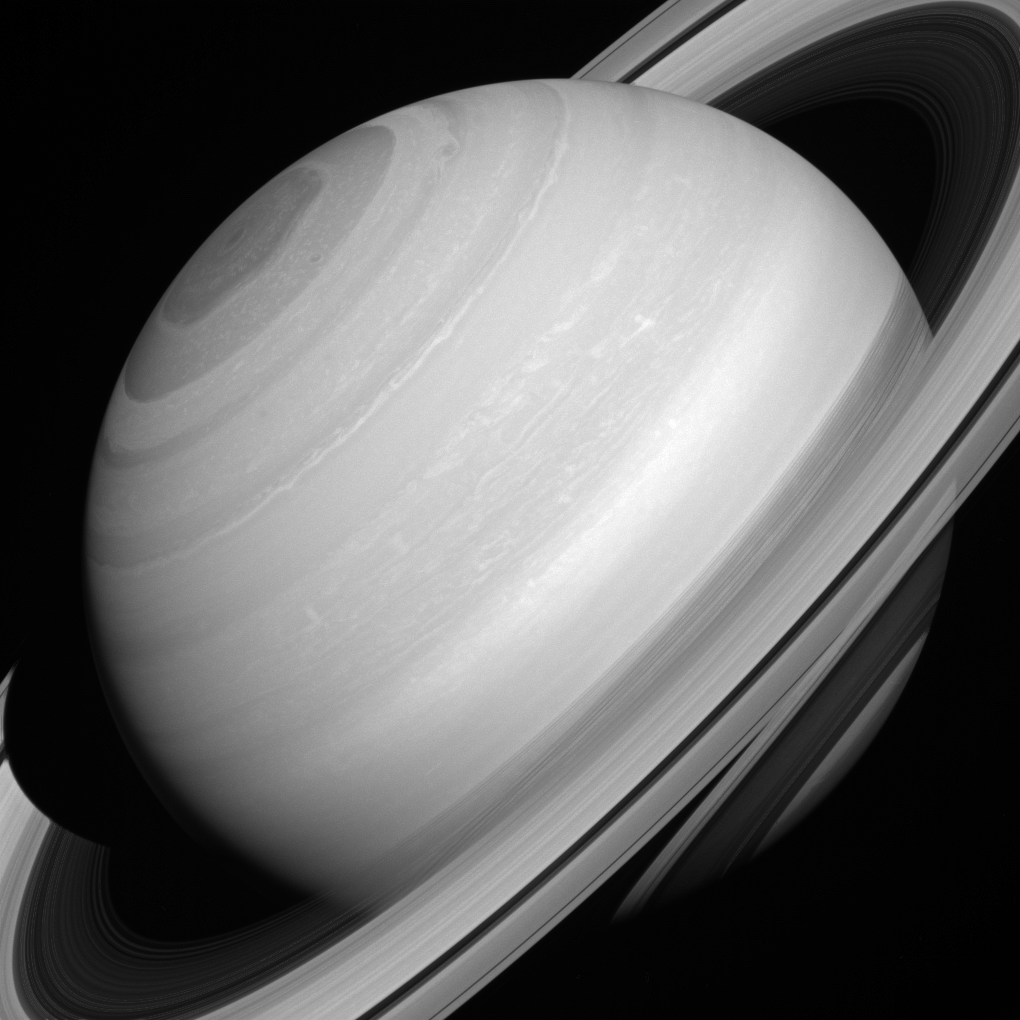

Translucent Rings

Although solid-looking in many images, Saturn’s rings are actually translucent. In this picture, we can glimpse the shadow of the rings on the planet through (and below) the A and C rings themselves, towards the lower right hand corner.

For centuries people have studied Saturn’s rings, but questions about the structure and composition of the rings lingered. It was only in 1857 when the physicist James Clerk Maxwell demonstrated that the rings must be composed of many small particles and not solid rings around the planet, and not until the 1970s that spectroscopic evidence definitively showed that the rings are composed mostly of water ice.

This view looks toward the sunlit side of the rings from about 17 degrees above the ringplane. The image was taken with the Cassini spacecraft wide-angle camera on Aug. 12, 2014 in near-infrared light centered at 752 nanometers.

The view was obtained at a distance of approximately 1.4 million miles (2.3 million kilometers) from Saturn and at a Sun-Saturn-spacecraft, or phase, angle of 24 degrees. Image scale is 85 miles (136 kilometers) per pixel.

The Cassini-Huygens mission is a cooperative project of NASA, the European Space Agency and the Italian Space Agency. NASA’s Jet Propulsion Laboratory, a division of the California Institute of Technology in Pasadena, manages the mission for NASA’s Science Mission Directorate, Washington. The Cassini orbiter and its two onboard cameras were designed, developed and assembled at JPL. The imaging operations center is based at the Space Science Institute in Boulder, Colo.

Credit: NASA/JPL-Caltech/Space Science Institute